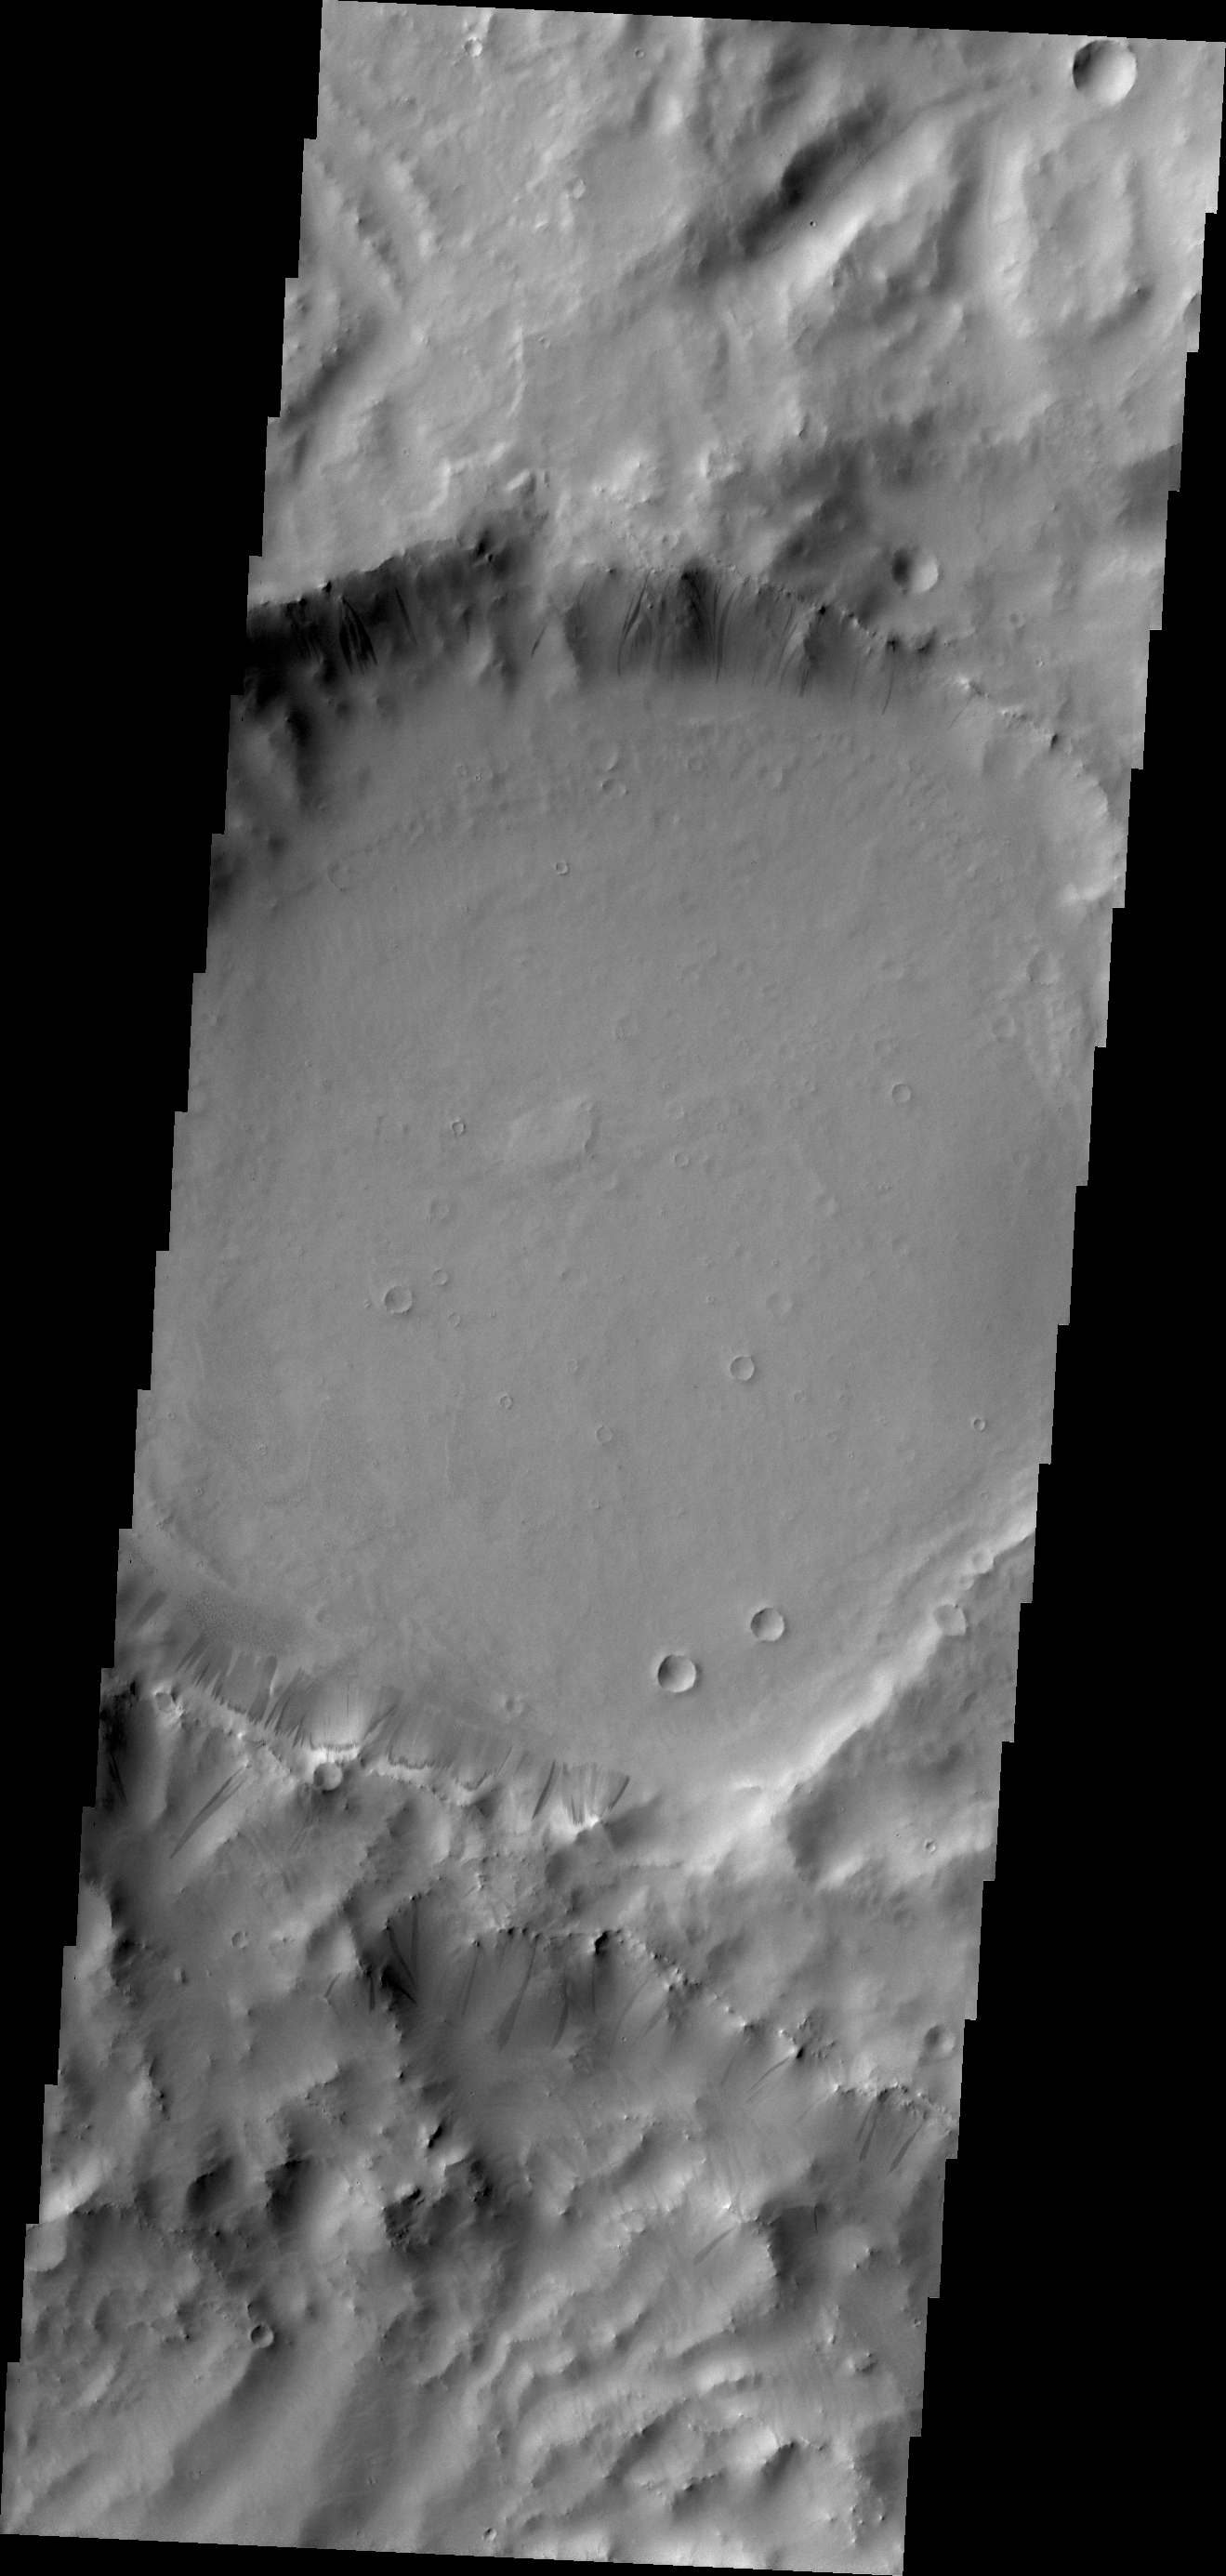

Terra Sabaea

Gravity has caused materials to move down the rim of this crater in Terra Sabaea. Here, thinner dark slope streaks are less common than broader, lighter markings of downslope movement of materials.

Credit: NASA/JPL/ASU